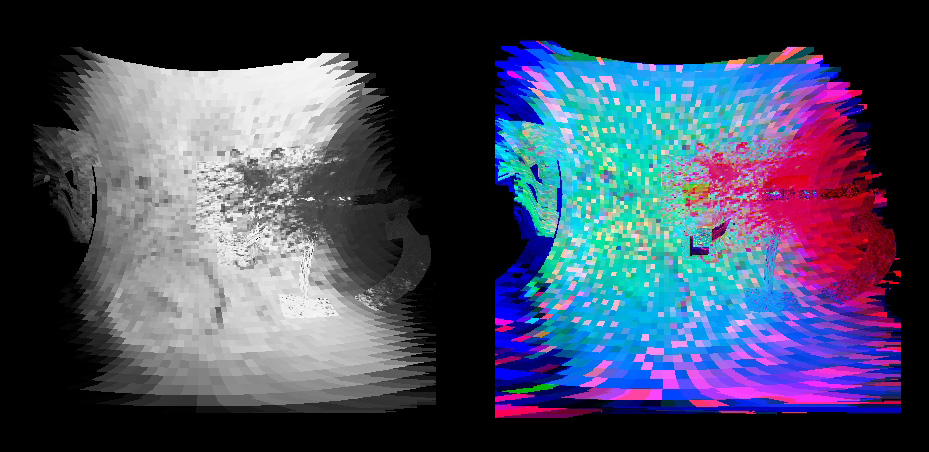

Iapetus’ Equatorial Region

Cassini made a close flyby of Saturn’s moon Iapetus on Sept. 10, 2007, and the visual and infrared mapping spectrometer obtained these images during that event.

These two images show a higher resolution version of the equatorial region shown in PIA10010. The equatorial region includes the equatorial bulge which shows no differences in these compositions compared to surrounding regions.

The color image on the right shows the results of mapping for three components of Iapetus’ surface: carbon dioxide that is trapped or adsorbed in the surface (red), water in the form of ice (green), and a newly-discovered effect due to trace amount of dark particles in the ice creating what scientists call Rayleigh scattering (blue). The Rayleigh scattering effect is the main reason why the Earth’s sky appears blue.

There is a complex transition zone from the dark region, on the right, which is high in carbon dioxide, to the more ice-rich region on the left. Some crater floors are filled with carbon dioxide-rich dark material. As the ice becomes cleaner to the left, the small dark particles become more scattered and increase the Rayleigh scattering effect, again indicative of less than 2 percent dark sub-0.5-micron particles.

The visual and infrared mapping spectrometer is like a digital camera, but instead of using three colors, it makes images in 352 colors, or wavelengths, from the ultraviolet to the near-infrared. The many wavelengths produce a continuous spectrum in each pixel, and these spectra measure how light is absorbed by different materials. By analyzing the absorptions expressed in each pixel, a map of the composition at each location on the moon can be constructed.

The Cassini-Huygens mission is a cooperative project of NASA, the European Space Agency and the Italian Space Agency. The Jet Propulsion Laboratory, a division of the California Institute of Technology in Pasadena, manages the mission for NASA’s Science Mission Directorate, Washington, D.C. The Cassini orbiter was designed, developed and assembled at JPL. The Visual and Infrared Mapping Spectrometer team is based at the University of Arizona.

Credit: NASA/JPL/University of Arizona/USGS